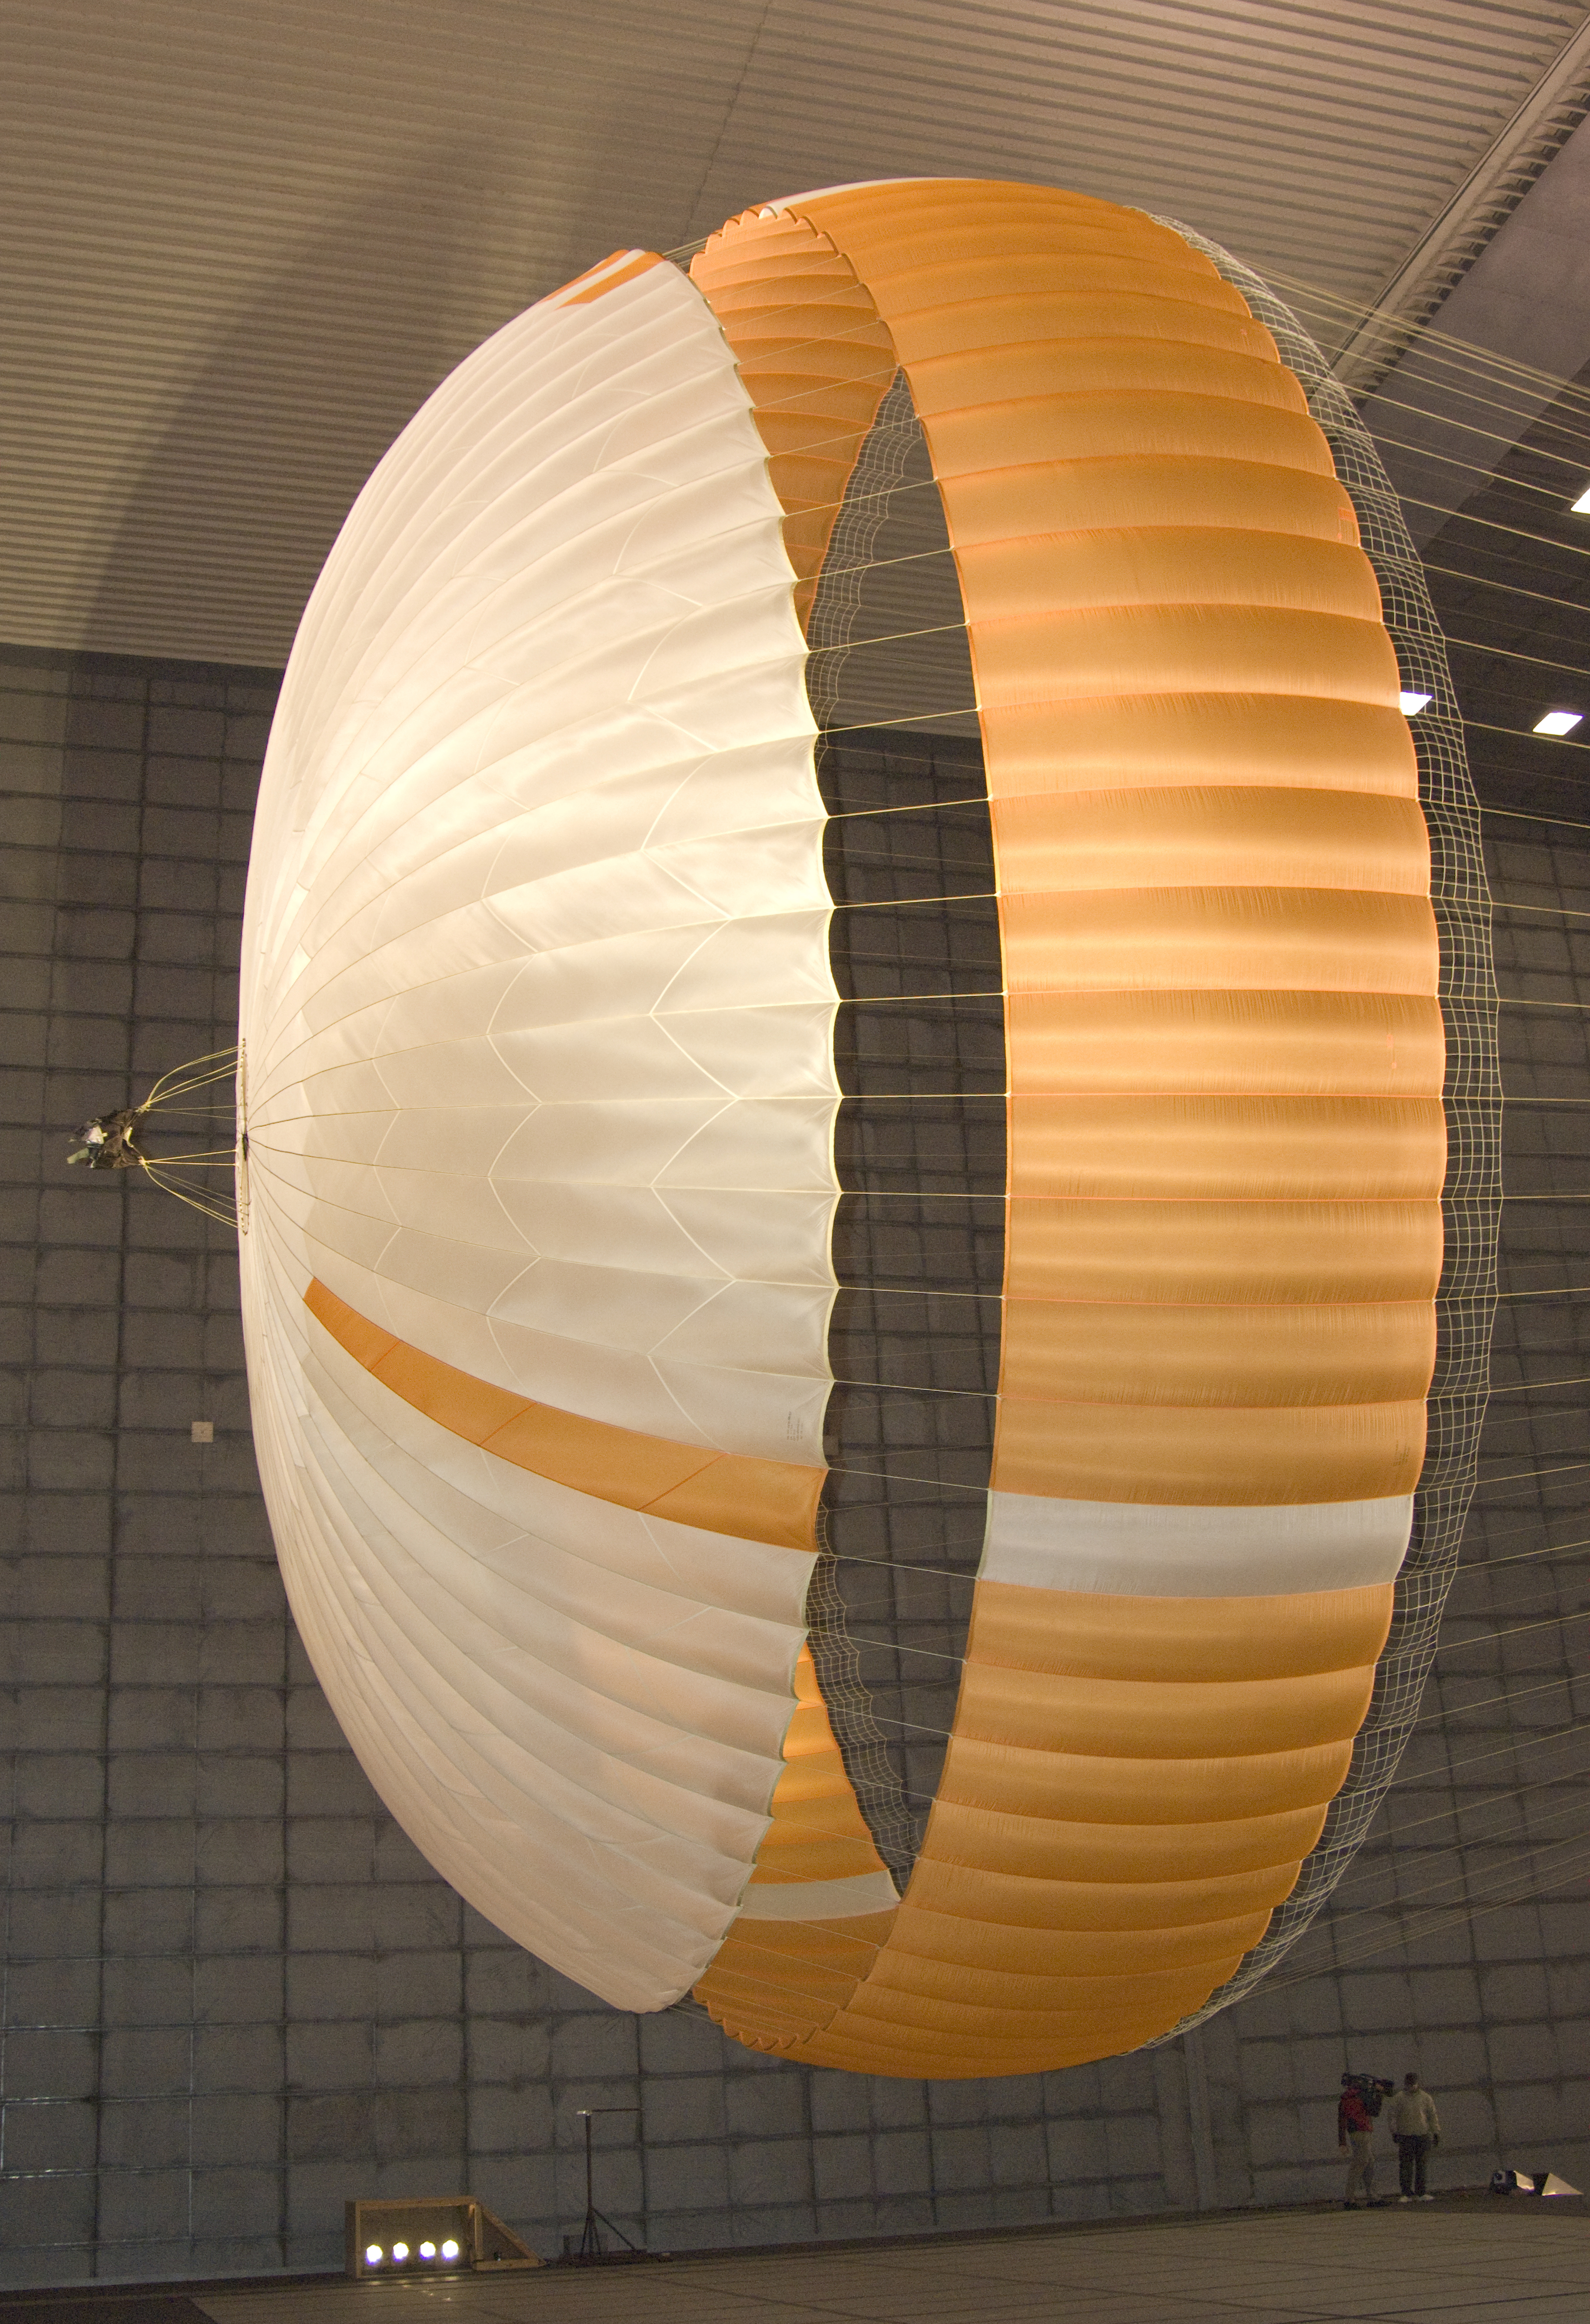

Large Parachute for NASA’s Mars Science Laboratory

The parachute for NASA’s Mars Science Laboratory mission opens to a diameter of nearly 16 meters (51 feet).

This image shows a duplicate qualification-test parachute inside the world’s largest wind tunnel, at NASA Ames Research Center, Moffett Field, Calif.

The Mars Science Laboratory will be launched in 2011 for a landing on Mars in 2012. Its parachute is the largest ever built to fly on an extraterrestrial mission.

The parachute uses a configuration called disk-gap-band, with 80 suspension lines. Most of the orange and white fabric is nylon, though a small disk of heavier polyester is used near the vent in the apex of the canopy due to higher stresses there.

Pioneer Aerospace, South Windsor, Conn., built the parachutes for testing and for flying on the Mars Science Laboratory. The wind tunnel used for the testing is part of the National Full-Scale Aerodynamics Complex, operated by the Arnold Engineering Development Center of the U.S. Air Force. NASA’s Jet Propulsion Laboratory, Pasadena, Calif., is building and testing the Mars Science Laboratory spacecraft for the NASA Science Mission Directorate, Washington. JPL is a division of the California Institute of Technology.

Credit: NASA/JPL-Caltech